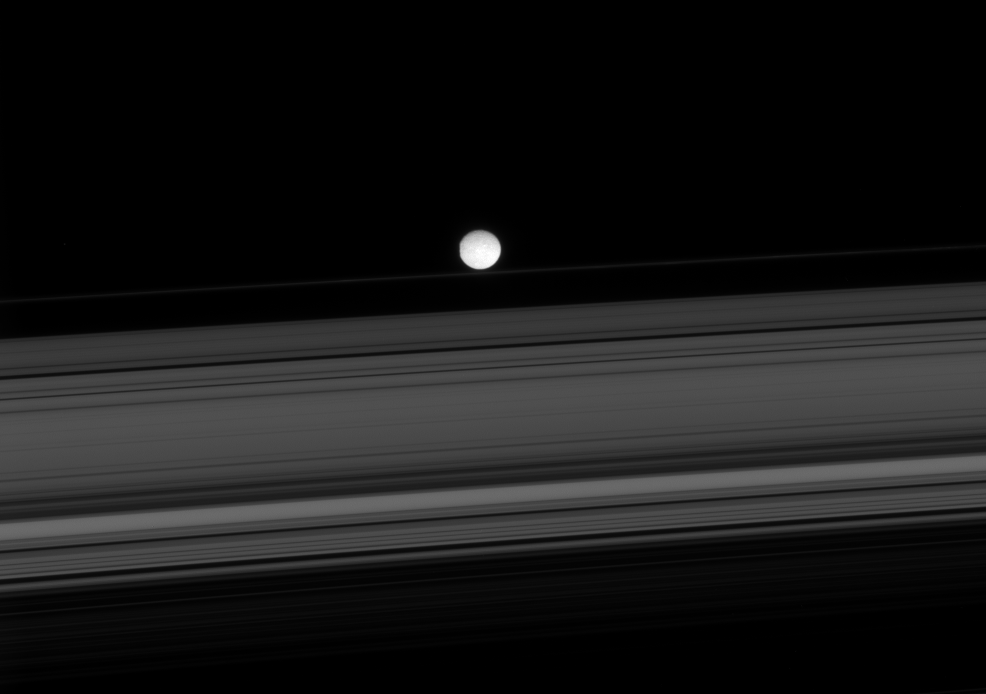

Herschel on the Edge

Beyond the expanse of the rings sits Saturn’s innermost large moon, Mimas. The rim of the large crater Herschel is visible as a flattening of the moon’s leading side, at left.

The view looks toward the unilluminated side of the rings from about 6 degrees above the ringplane. Mimas is 397 kilometers (247 miles) across.

The image was taken in visible light with the Cassini spacecraft narrow-angle camera on Jan. 18, 2008. The view was obtained at a distance of approximately 1.6 million kilometers (989,000 miles) from Mimas. Image scale is 10 kilometers (6 miles) per pixel.

The Cassini-Huygens mission is a cooperative project of NASA, the European Space Agency and the Italian Space Agency. The Jet Propulsion Laboratory, a division of the California Institute of Technology in Pasadena, manages the mission for NASA’s Science Mission Directorate, Washington, D.C. The Cassini orbiter and its two onboard cameras were designed, developed and assembled at JPL. The imaging operations center is based at the Space Science Institute in Boulder, Colo.

Credit: NASA/JPL/Space Science Institute